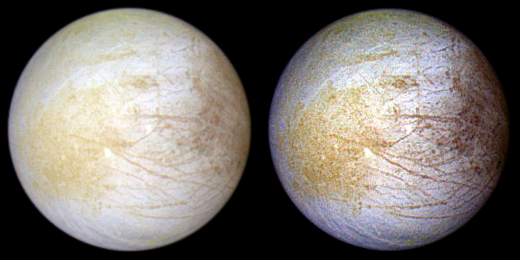

Europa

Portrait of Europa

This photograph of the Jovian moon Europa was taken in June 1997 at a range of 776,700 miles by NASA's Galileo spacecraft.

Slightly smaller than Earth's moon, Europa has a very smooth surface and the solid ice crust has the appearance of a cracked eggshell. The interior has a global ocean with more water than found on Earth. It could possibly harbor life as we know it.

Hubble Space Telescope observations of Europa have revealed the presence of persistent water vapor in its very tenuous atmosphere. Hubble observations, spanning 1999 to 2015, find that water vapor is constantly being replenished throughout one hemisphere of the moon. This is a different finding from Hubble's 2013 observations that found localized water vapor from geysers venting from its subsurface ocean. This water vapor comes from a different process entirely. Sunlight causes the surface ice to sublimate, transitioning directly into gas.

This color composite Galileo view combines violet, green, and infrared images. The view of the moon is shown in natural color (left) and in enhanced color designed to bring out subtle color differences in the surface (right). The bright white and bluish part of Europa's surface is composed mostly of water ice, with very few non-ice materials. Long, dark lines are fractures in the crust, some of which are more than 1,850 miles long.

The Galileo mission ended on Sept. 21, 2003, when the spacecraft was intentionally commanded to dive into Jupiter's atmosphere, where it was destroyed. However, to this day scientists continue to study the data it collected.

The Jet Propulsion Laboratory (JPL) in Pasadena, California managed the Galileo mission for NASA's Office of Space Science, Washington, DC. JPL is an operating division of California Institute of Technology (Caltech).

This image and other images and data received from Galileo are posted on the Galileo mission home page. Background information and educational context are also available for the images.

Credit: NASA, NASA-JPL, University of Arizona